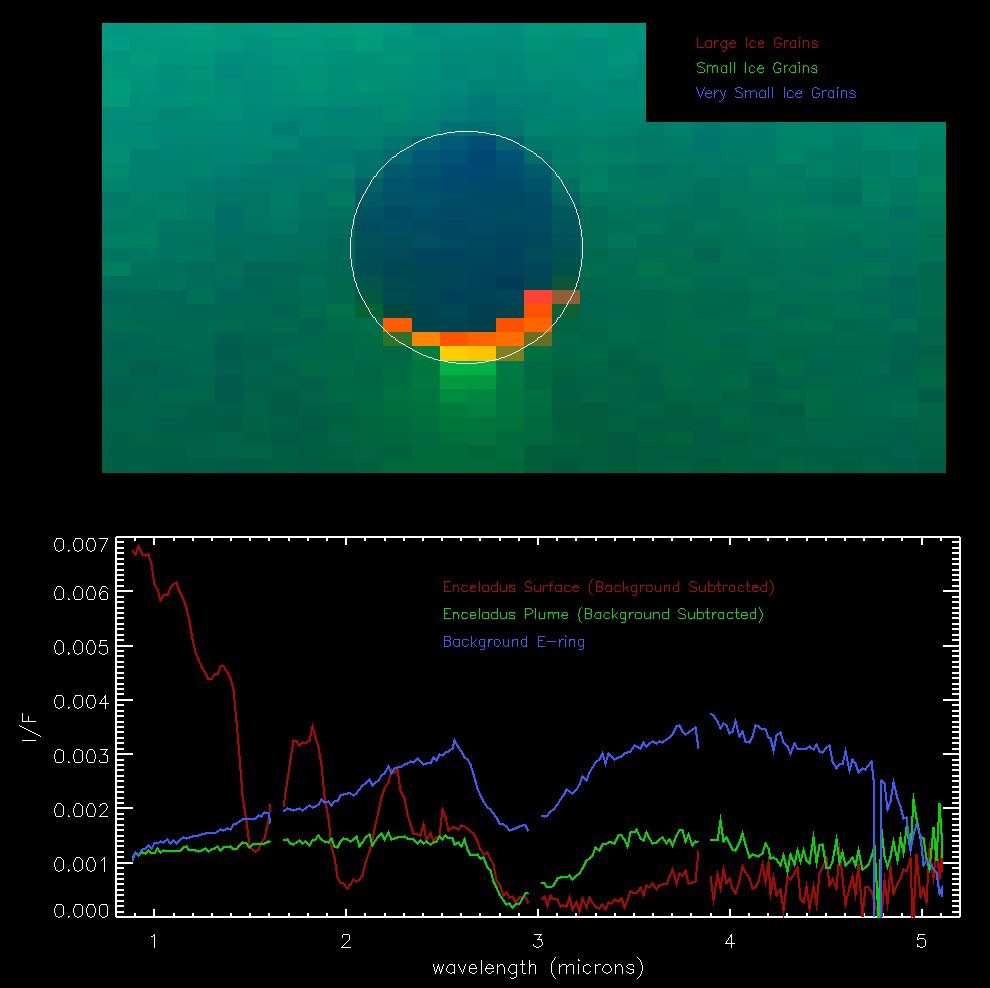

Enceladus Plume

During a non-targeted flyby by the Cassini spacecraft of Saturn’s moon Enceladus on Nov. 26, 2005, Cassini’s visual and infrared mapping spectrometer measured the spectrum of the plumes originating from the south pole of the icy moon.

The instrument captured a very clear signature of small ice particles in the plume data, at the 2.9 micron wavelength. This image of Enceladus, taken with the visual and infrared mapping spectrometer, shows not only the plume over the south pole, but also the dark side of the moon, silhouetted against a foggy background of light from the E Ring.

The bottom graph shows the measurements of the spectrum, of this background light. It shows a very similar signature of small ice particles to that in the plumes, confirming earlier expectations that Enceladus is indeed the source of the E ring.

Preliminary analyses suggest that the average size of the particles in the plume is about 10 microns (or 1/100,000 of a meter). The particles in the E ring are about three times smaller. The sunlit surface of Enceladus itself, visible as a thin crescent at the bottom of the image, is also composed of water ice, but with a much larger grain size than the plume.

The Cassini-Huygens mission is a cooperative project of NASA, the European Space Agency and the Italian Space Agency. The Jet Propulsion Laboratory, a division of the California Institute of Technology in Pasadena, manages the mission for NASA’s Science Mission Directorate, Washington, D.C. The Cassini orbiter was designed, developed and assembled at JPL. The visual and infrared mapping spectrometer team is based at the University of Arizona.

Credit: NASA/JPL/University of Arizona